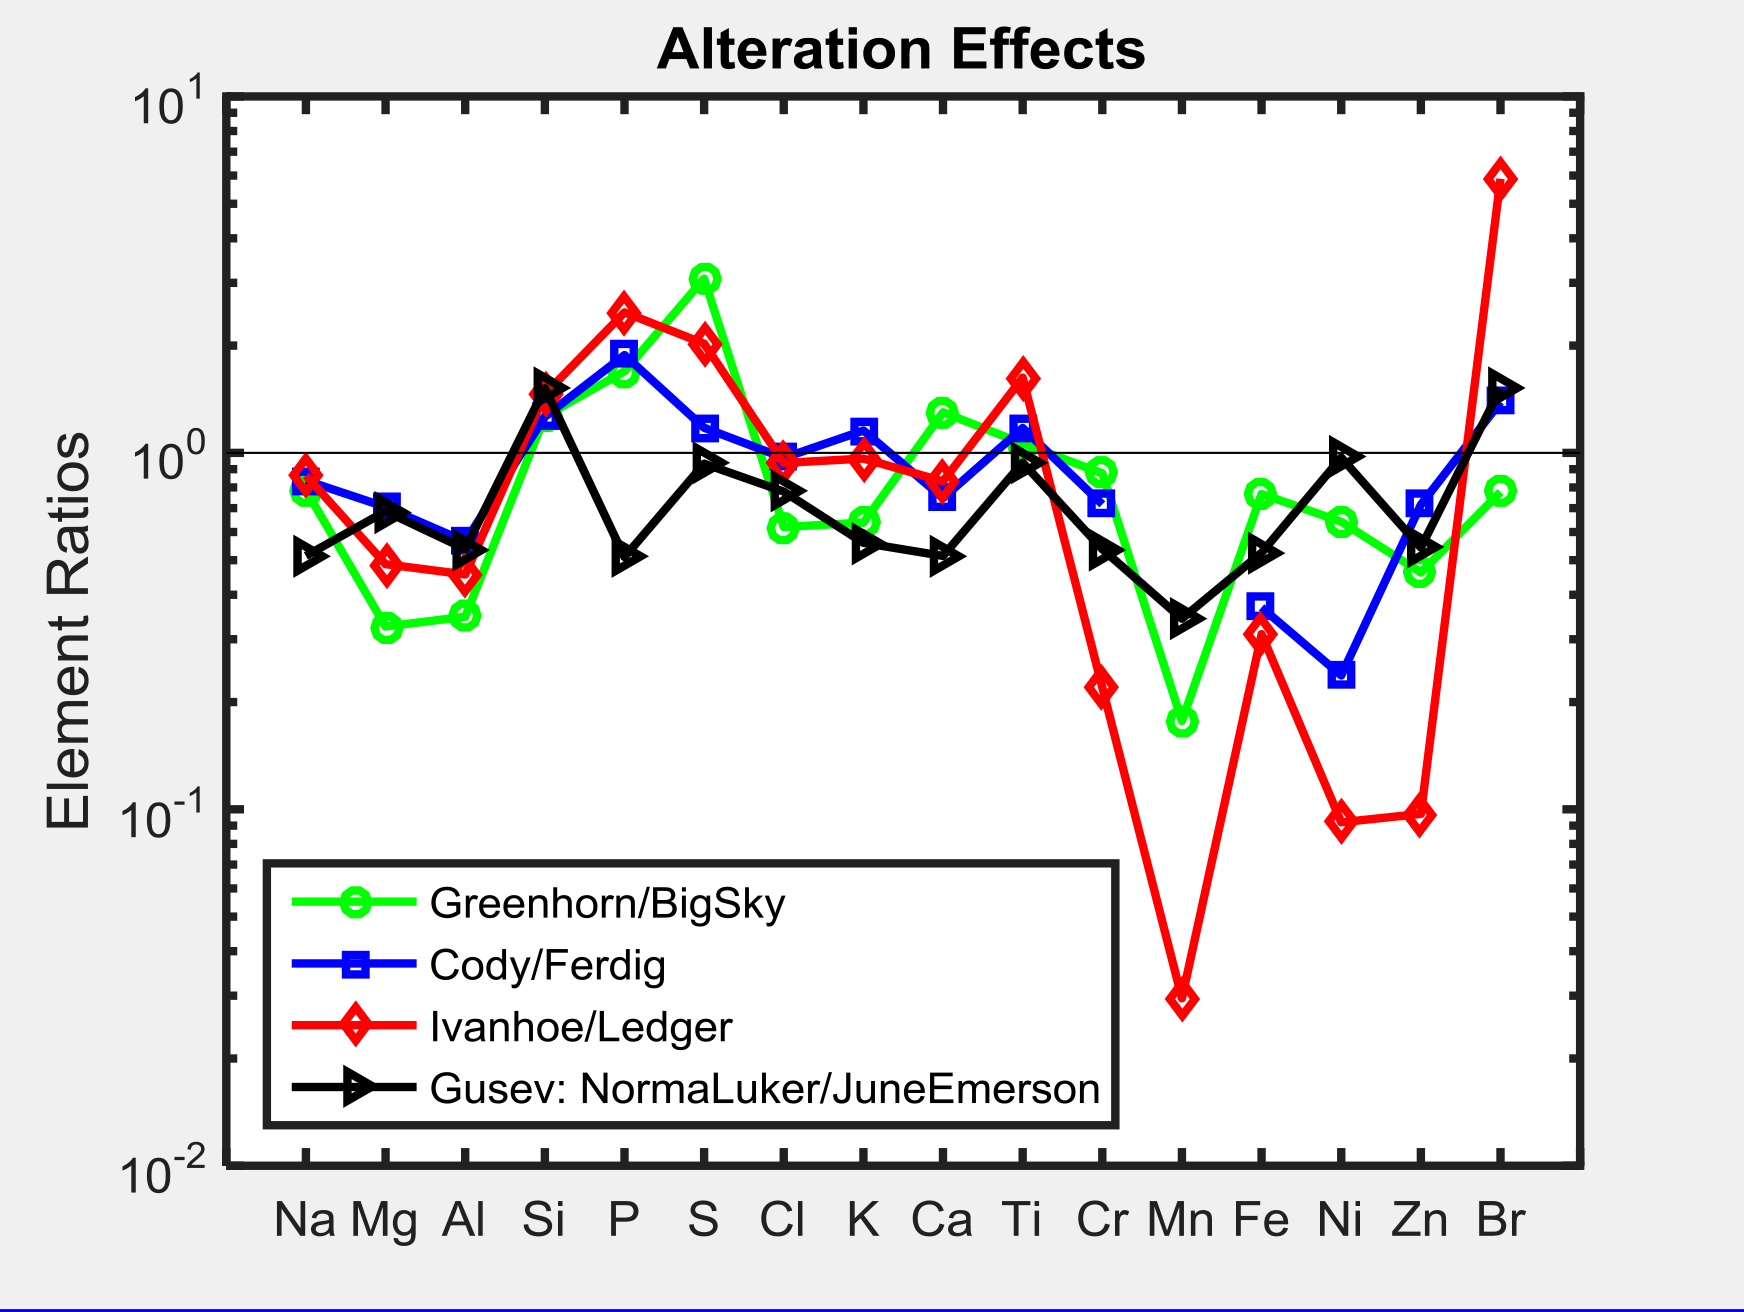

Alteration Effects at Gale and Gusev Craters

This graph shows the ratio of concentrations of several elements in four different pairs of targets examined by Alpha Particle X-ray Spectrometer (APXS) instruments on NASA Mars rovers Curiosity and Spirit.

For each pair of targets, one shows evidence of mineral alteration and the other is an unaltered counterpart. The first three pairs (with ratios shown by green, blue and red lines) are targets in Gale Crater analyzed by Curiosity’s APXS. The fourth pair (with ratio shown by the black line) is in Gusev Crater and was analyzed by Spirit’s APXS.

Similar profiles are observed, suggesting the possibility of related formation processes. As with examples of silica enrichment found by Curiosity, the origin of high-silica nodular deposits found by Spirit also remains unresolved: Either acidic weathering or silica addition could be responsible. It is clear, however, that liquid water was involved in either alteration scenario.

NASA’s Jet Propulsion Laboratory, a division of the California Institute of Technology, Pasadena, manages the Mars Science Laboratory Project for NASA’s Science Mission Directorate, Washington. JPL designed and built the project’s Curiosity rover.

Credit: NASA/JPL-Caltech/University of Guelph